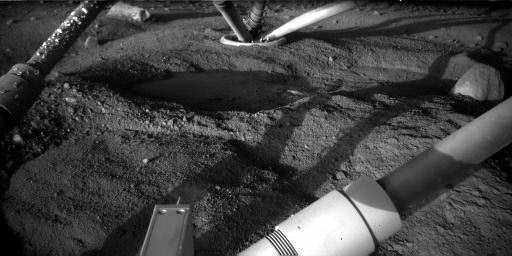

Underneath Phoenix Lander 97 Sols After Touchdown

The Robotic Arm Camera on NASA’s Phoenix Mars Lander took this image on Sept. 1, 2008, at about 4 a.m. local solar time during the 97th Martian day, or sol, since landing. The view underneath the lander shows growth of the clumps adhering to leg strut (upper left) compared with what was present when a similar image was taken about three months earlier (see PIA10759).

The view in this Sol 97 image is southward. Illumination is from the early morning sun above the northeastern horizon. This is quite different from the illumination in the Sol 8 image, which was taken in mid-afternoon.

The science team has discussed various possible explanations for these clumps. One suggestion is that they may have started from a splash of mud if Phoenix’s descent engines melted icy soil during the landing. Another is that specks of salt may have landed on the strut and began attracting atmospheric moisture that freezes and accumulates. The clumps are concentrated on the north side of the strut, usually in the shade, so their accumulation could be a consequence of the fact that condensation favors colder surfaces.

In this image, compared with the one from three months earlier, the flat, smooth patches of ice exposed underneath the lander seem to be partly covered by darker material left behind as ice vaporizes away. The flat patch in the center of the image has the informal name “Holy Cow,” based on researchers’ reaction when they saw the initial image of it.

The Phoenix Mission is led by the University of Arizona, Tucson, on behalf of NASA. Project management of the mission is by NASA’s Jet Propulsion Laboratory, Pasadena, Calif. Spacecraft development is by Lockheed Martin Space Systems, Denver.

Photojournal Note: As planned, the Phoenix lander, which landed May 25, 2008 23:53 UTC, ended communications in November 2008, about six months after landing, when its solar panels ceased operating in the dark Martian winter.

Credit: NASA/JPL-Caltech//University of Arizona/Max Planck Institute